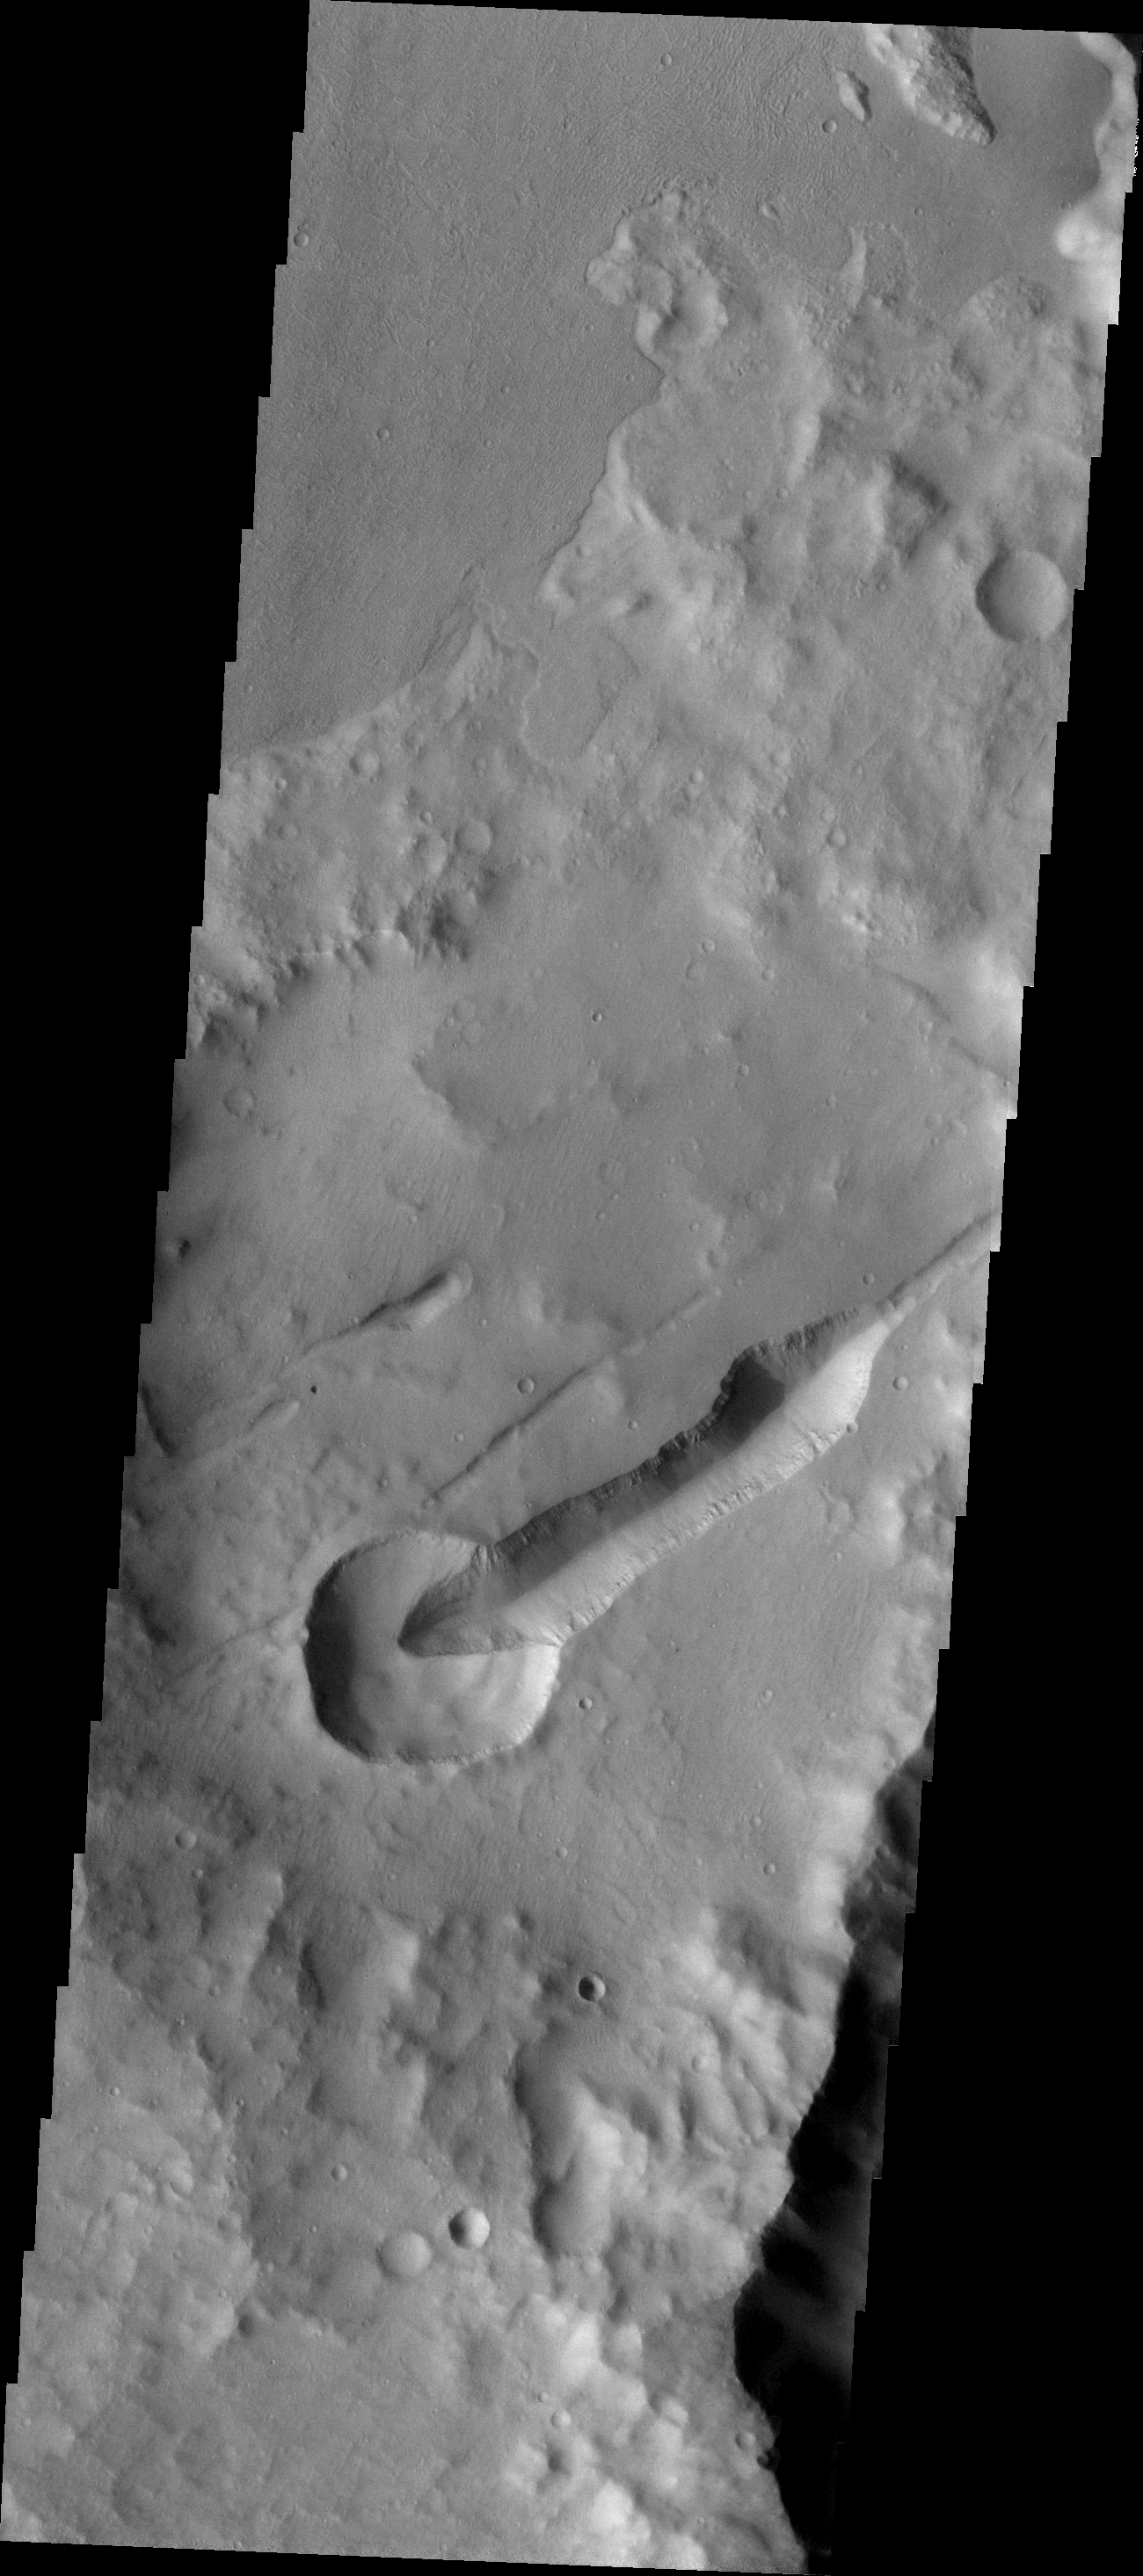

Sirenum Fossae

This VIS image of part of the Sirenum Fossae shows an important interaction. The small crater in the center of the image is cut by a large fracture of the fossae system while the ejecta of the crater covers a small fracture just northwest of the crater. This image indicates that the fracture system was active both before and after the time of the impact and crater creation.

Image information: VIS instrument. Latitude -24.3N, Longitude 220.0E. 17 meter/pixel resolution.

Please see the THEMIS Data Citation Note for details on crediting THEMIS images.

Note: this THEMIS visual image has not been radiometrically nor geometrically calibrated for this preliminary release. An empirical correction has been performed to remove instrumental effects. A linear shift has been applied in the cross-track and down-track direction to approximate spacecraft and planetary motion. Fully calibrated and geometrically projected images will be released through the Planetary Data System in accordance with Project policies at a later time.

NASA’s Jet Propulsion Laboratory manages the 2001 Mars Odyssey mission for NASA’s Office of Space Science, Washington, D.C. The Thermal Emission Imaging System (THEMIS) was developed by Arizona State University, Tempe, in collaboration with Raytheon Santa Barbara Remote Sensing. The THEMIS investigation is led by Dr. Philip Christensen at Arizona State University. Lockheed Martin Astronautics, Denver, is the prime contractor for the Odyssey project, and developed and built the orbiter. Mission operations are conducted jointly from Lockheed Martin and from JPL, a division of the California Institute of Technology in Pasadena.

Credit: NASA/JPL/ASU